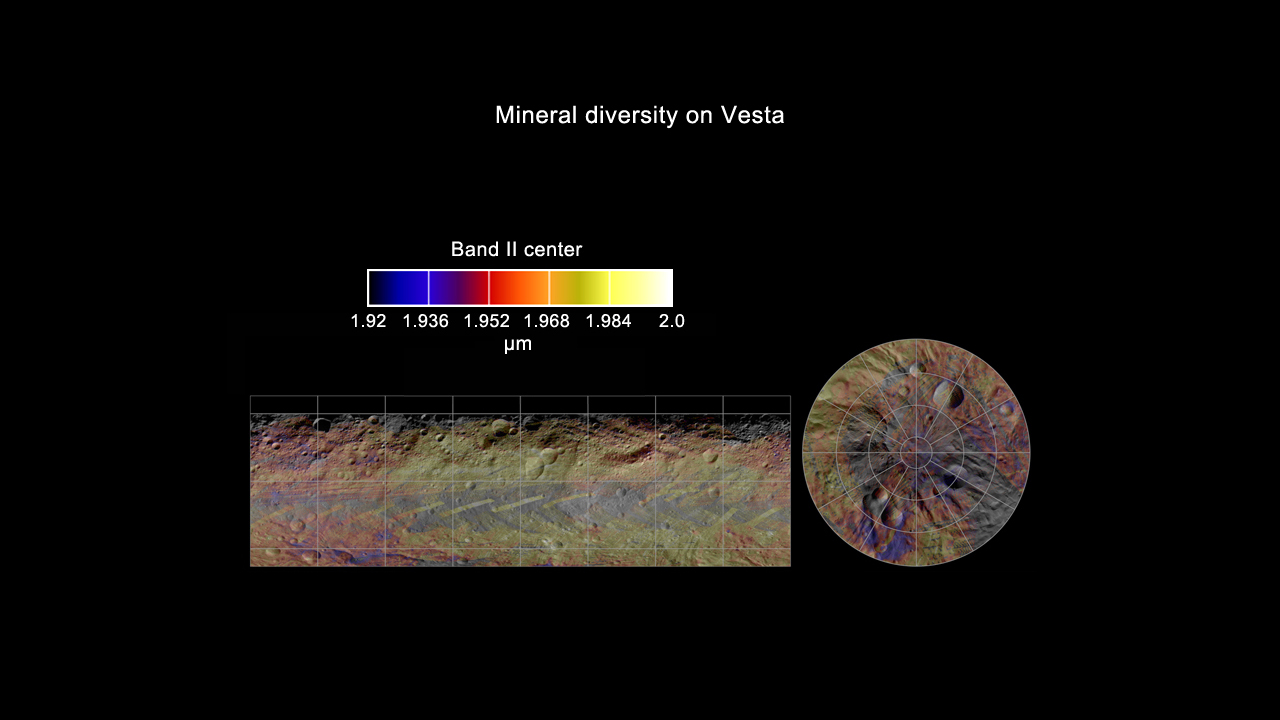

Global Mineral Map of Vesta

This colorized map from NASA’s Dawn mission shows the distribution of minerals across the surface of the giant asteroid Vesta. It was made from spectra — or data collected in different wavelengths of radiation — obtained by Dawn’s visible and infrared mapping spectrometer. The spectrometer data were then laid over a mosaic created by Dawn’s framing camera.

The map indicates that the Vesta surface is not uniform, with a sharp contrast between the northern and southern regions. The visible and infrared mapping spectrometer detected a type of mineral known as diogenite that is typical of Vesta’s lower crust. The upper crust, however, has more eucritic material. Diogenites are silicate rocks with more magnesium than the eucrites, which are richer in iron. These data suggest that the region around the Rheasilvia basin is richer in diogenites than the equatorial regions.

The north-south variation in minerals indicates that the deep crust exposed in the southern Rheasilvia region is dominated by pyroxene-rich, diogenitic material while the equatorial region seems to retain the most ancient eucrite-rich mineralogy.

In this image, blue shows a richer concentration of diogenite minerals and yellow shows a richer concentration of eucrite minerals.

The visible and infrared mapping spectrometer collected the data used to create this mosaic image in August 2011, from an average altitude of about 1,700 miles or (2,700 kilometers).

The Dawn mission to Vesta and Ceres is managed by NASA’s Jet Propulsion Laboratory, a division of the California Institute of Technology in Pasadena, for NASA’s Science Mission Directorate, Washington. UCLA is responsible for overall Dawn mission science. The visible and infrared mapping spectrometer was provided by the Italian Space Agency and is managed by Italy’s National Institute for Astrophysics, Rome, in collaboration with Selex Galileo, where it was built.

Credit: NASA/JPL-Caltech/UCLA/INAF/MPS/DLR/IDA